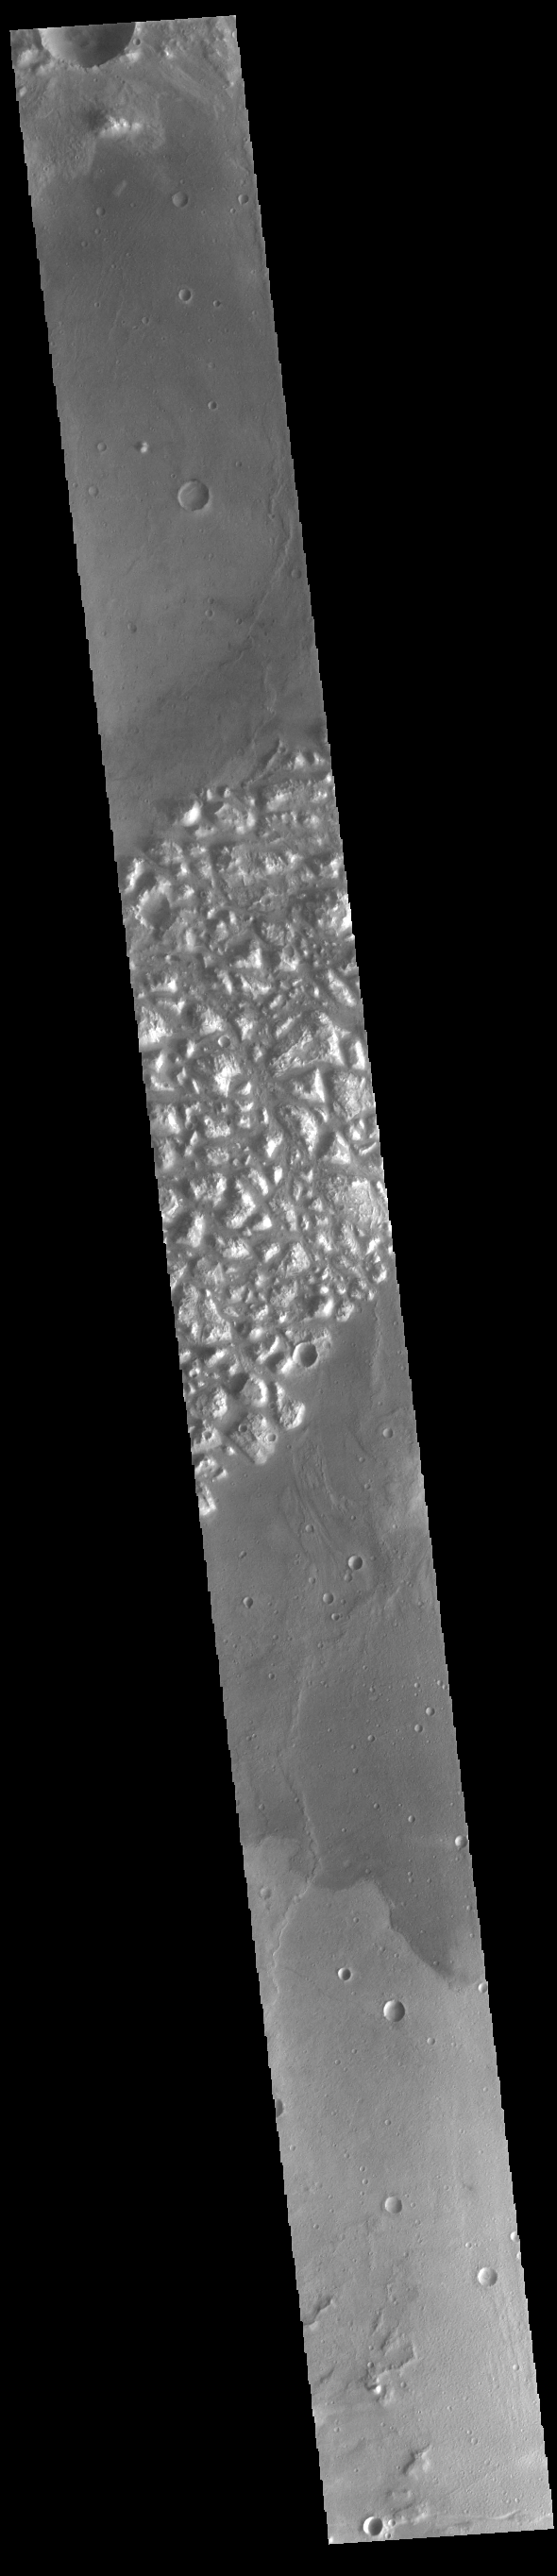

Atlantis Chaos

Today’s VIS image shows part of Atlantis Chaos. Chaos terrain is typified by regions of blocky, often steep sided, mesas interspersed with deep valleys. With time and erosion the valleys widen and the mesas become smaller. The mesas in this image appear brighter than the surrounding lowlands, likely due to relatively less dust cover. Atlantis Chaos is located in Terra Sirenum.

Credit: NASA/JPL-Caltech/ASU